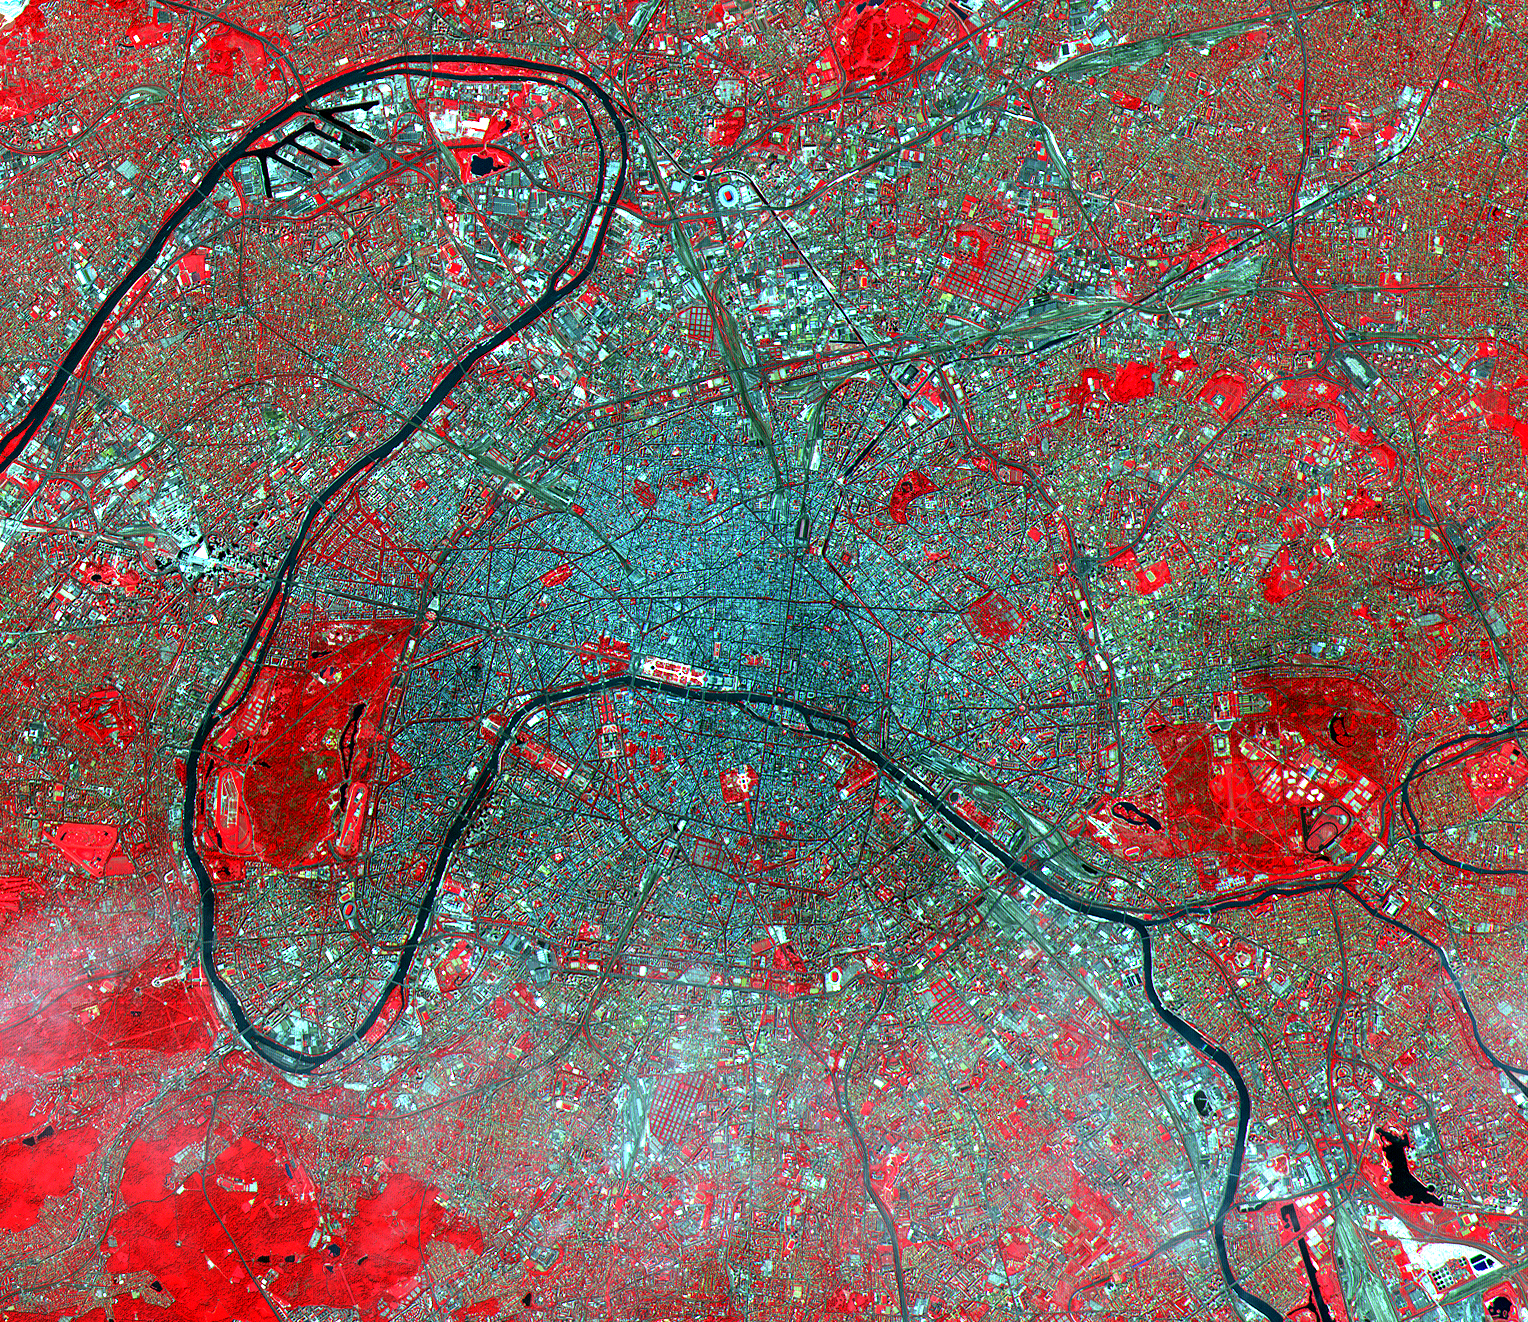

ASTER Paris

The Eiffel Tower and its shadow can be seen next to the Seine in the left middle of this ASTER image of Paris. Based on the length of the shadow and the solar elevation angle of 59 degrees, we can calculate its height as 324 meters (1,054 feet), compared to its actual height of 303 meters (985 feet). Acquired on July 23, 2000, this image covers an area 23 kilometers (15 miles) wide and 20 kilometers (13 miles) long in three bands of the reflected visible and infrared wavelength region. Known as the City of Light, Paris has been extolled for centuries as one of the great cities of the world. Its location on the Seine River, at a strategic crossroads of land and river routes, has been the key to its expansion since the Parisii tribe first settled here in the 3rd century B.C.

Advanced Spaceborne Thermal Emission and Reflection Radiometer (ASTER) is one of five Earth-observing instruments launched December 18, 1999, on NASA’s Terra satellite. The instrument was built by Japan’s Ministry of International Trade and Industry. A joint U.S./Japan science team is responsible for validation and calibration of the instrument and the data products. Dr. Anne Kahle at NASA’s Jet Propulsion Laboratory, Pasadena, California, is the U.S. science team leader; Moshe Pniel of JPL is the project manager. ASTER is the only high-resolution imaging sensor on Terra. The primary goal of the ASTER mission is to obtain high-resolution image data in 14 channels over the entire land surface, as well as black and white stereo images. With revisit time of between 4 and 16 days, ASTER will provide the capability for repeat coverage of changing areas on Earth’s surface. Advanced Spaceborne Thermal Emission and Reflection Radiometer (ASTER) is one of five Earth-observing instruments launched December 18, 1999, on NASA’s Terra satellite. The instrument was built by Japan’s Ministry of International Trade and Industry. A joint U.S./Japan science team is responsible for validation and calibration of the instrument and the data products. Dr. Anne Kahle at NASA’s Jet Propulsion Laboratory, Pasadena, California, is the U.S. science team leader; Moshe Pniel of JPL is the project manager. ASTER is the only high-resolution imaging sensor on Terra. The primary goal of the ASTER mission is to obtain high-resolution image data in 14 channels over the entire land surface, as well as black and white stereo images. With revisit time of between 4 and 16 days, ASTER will provide the capability for repeat coverage of changing areas on Earth’s surface.

The broad spectral coverage and high spectral resolution of ASTER will provide scientists in numerous disciplines with critical information for surface mapping and monitoring dynamic conditions and temporal change. Examples of applications include monitoring glacial advances and retreats, potentially active volcanoes, thermal pollution, and coral reef degradation; identifying crop stress; determining cloud morphology and physical properties; evaluating wetlands; mapping surface temperature of soils and geology; and measuring surface heat balance.

Credit: NASA/GSFC/METI/ERSDAC/JAROS, and U.S./Japan ASTER Science Team